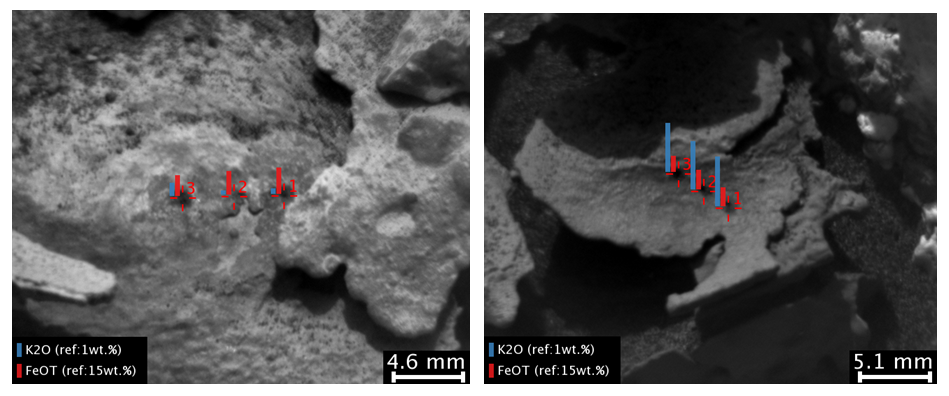

Dark, Thin Fracture-Filling Material

These images and overlay bar charts from the Chemistry and Camera (ChemCam) instrument on NASA’s Curiosity Mars rover indicate where some high-potassium material is localized within mineral veins at “Garden City.”

The two images are from ChemCam’s Remote Micro-Imager. Each covers an area just over an inch wide (scale bars are in millimeters) in veins at the Garden City site on lower Mount Sharp. The overlay charts show comparisons of potassium (blue) and iron (red) in the mineral veins’ compositions determined by reading the spectra of light induced by zapping points in each area with ChemCam’s laser.

Mineral veins such as these form where fluids move through fractured rocks, depositing minerals in the fractures and affecting chemistry of the surrounding rock. The thin layer of dark fracture-filling material in the image on the right contains much more potassium than the other local material on the left, indicating either different fluid compositions or local variations in the rock.

The image on the left was taken on April 4, 2015, during the 946th Martian day, or sol, of Curiosity’s work on Mars. The image on the right was taken on Sol 936, on March 25, 2015.

A broader view of the prominent mineral veins at Garden City is at PIA19161.

ChemCam is one of 10 instruments in Curiosity’s science payload. The U.S. Department of Energy’s Los Alamos National Laboratory, in Los Alamos, New Mexico, developed ChemCam in partnership with scientists and engineers funded by the French national space agency (CNES), the University of Toulouse and the French national research agency (CNRS).

Credit: NASA/JPL-Caltech/LANL/CNES/IRAP/LPGNantes/CNRS/IAS